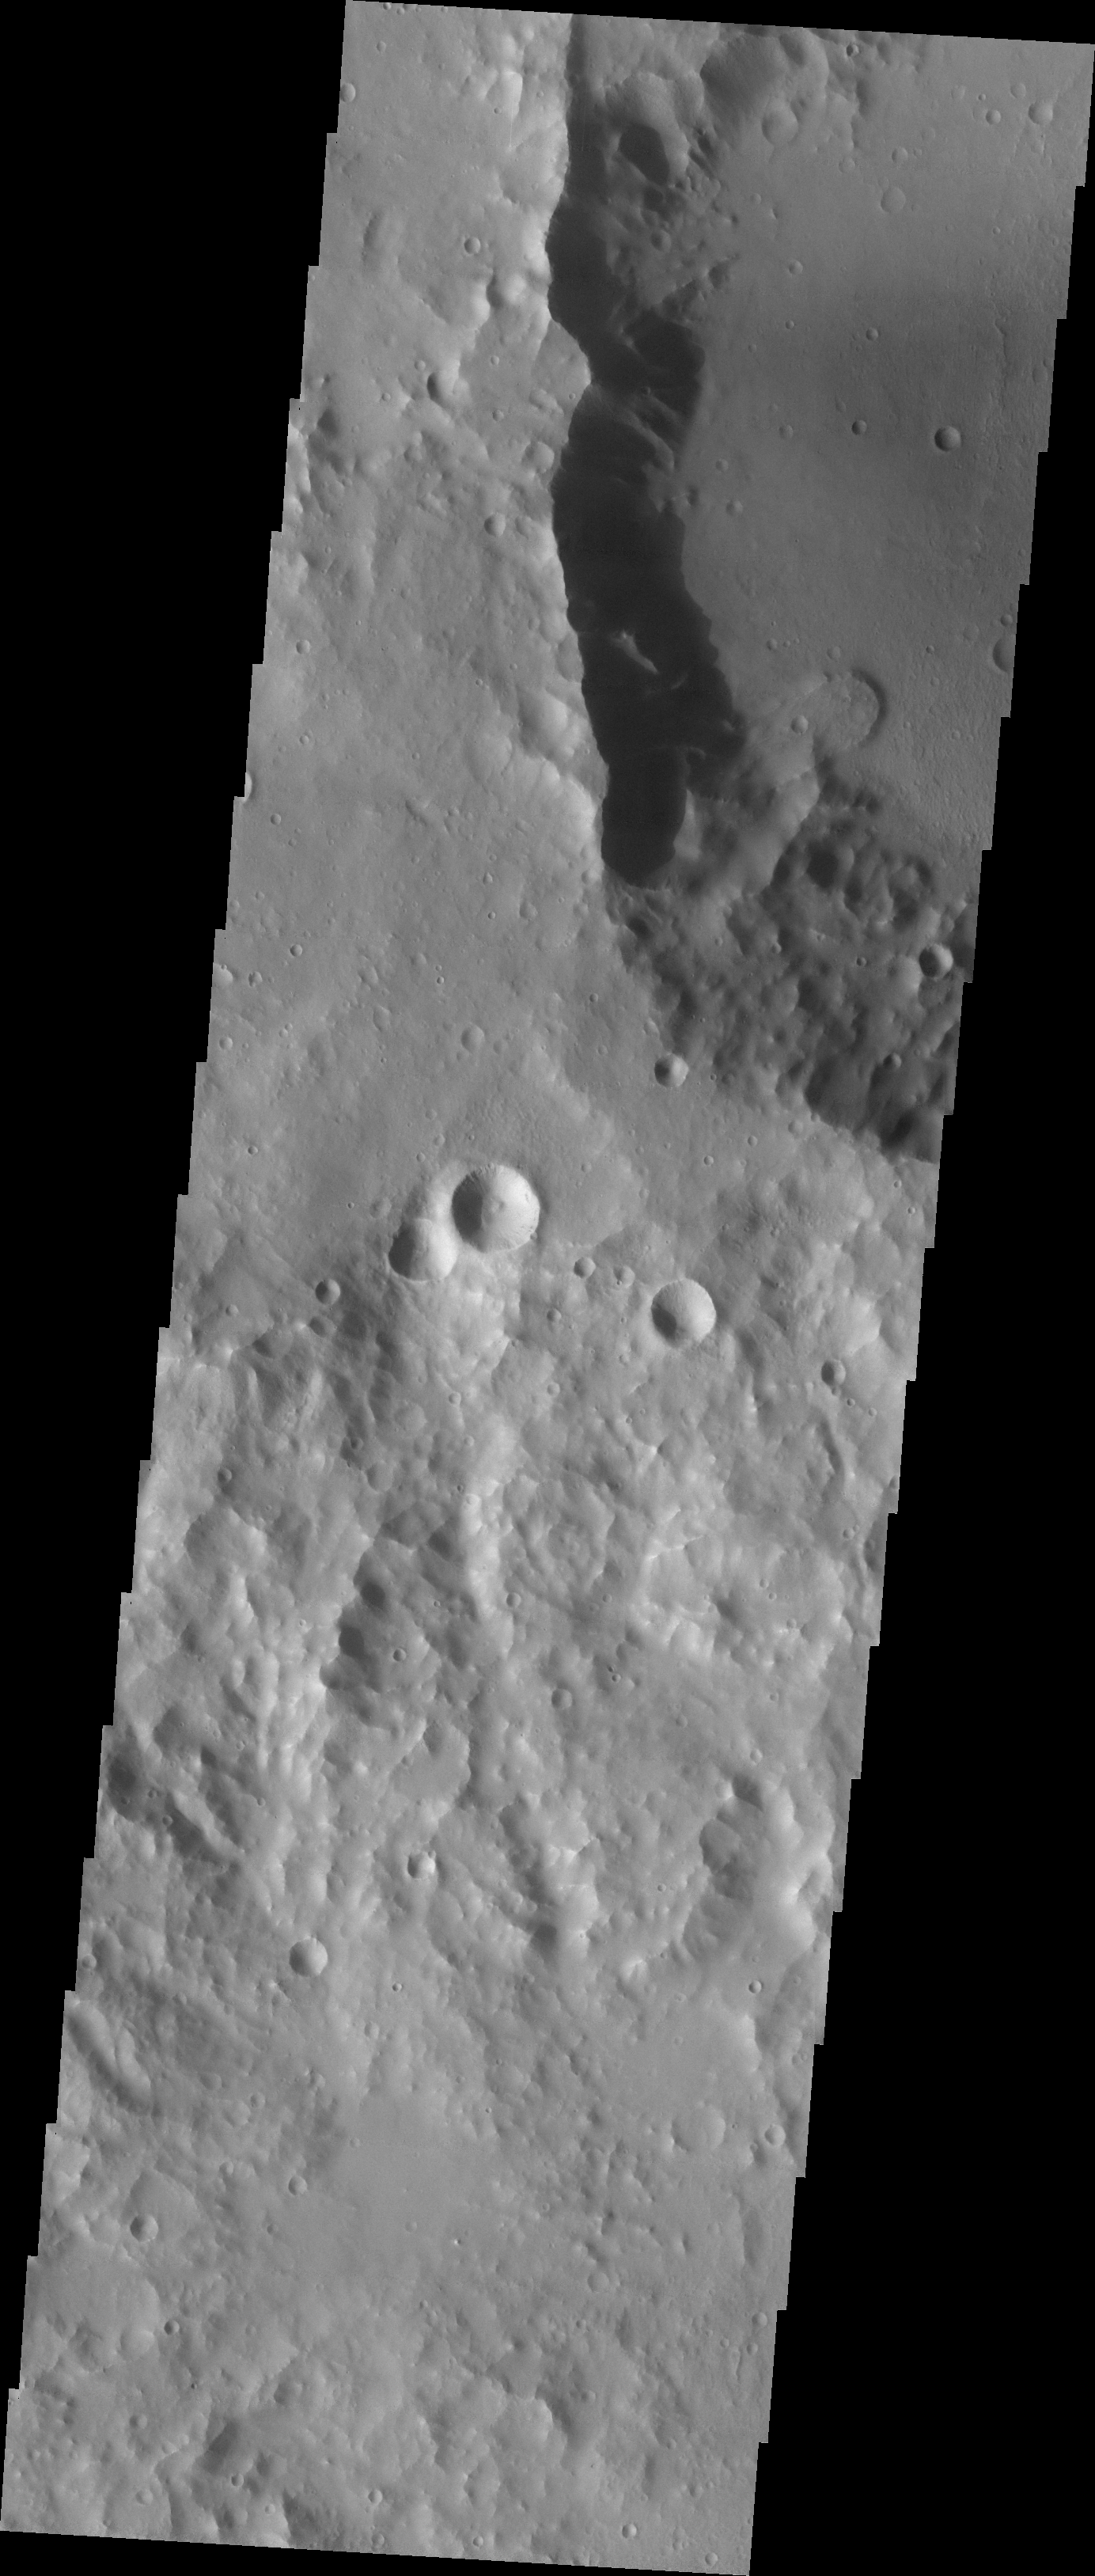

Landslide

The crater at the top of this image contains a small landslide. From the scallop-shaped depression at the rim the steep-edged flow on the crater floor, this landslide has all the classic features of a gravity-driven slope failure.

Image information: VIS instrument. Latitude -33.5N, Longitude 194.9E. 17 meter/pixel resolution.

Please see the THEMIS Data Citation Note for details on crediting THEMIS images.

Note: this THEMIS visual image has not been radiometrically nor geometrically calibrated for this preliminary release. An empirical correction has been performed to remove instrumental effects. A linear shift has been applied in the cross-track and down-track direction to approximate spacecraft and planetary motion. Fully calibrated and geometrically projected images will be released through the Planetary Data System in accordance with Project policies at a later time.

NASA’s Jet Propulsion Laboratory manages the 2001 Mars Odyssey mission for NASA’s Office of Space Science, Washington, D.C. The Thermal Emission Imaging System (THEMIS) was developed by Arizona State University, Tempe, in collaboration with Raytheon Santa Barbara Remote Sensing. The THEMIS investigation is led by Dr. Philip Christensen at Arizona State University. Lockheed Martin Astronautics, Denver, is the prime contractor for the Odyssey project, and developed and built the orbiter. Mission operations are conducted jointly from Lockheed Martin and from JPL, a division of the California Institute of Technology in Pasadena.

Credit: NASA/JPL/ASU